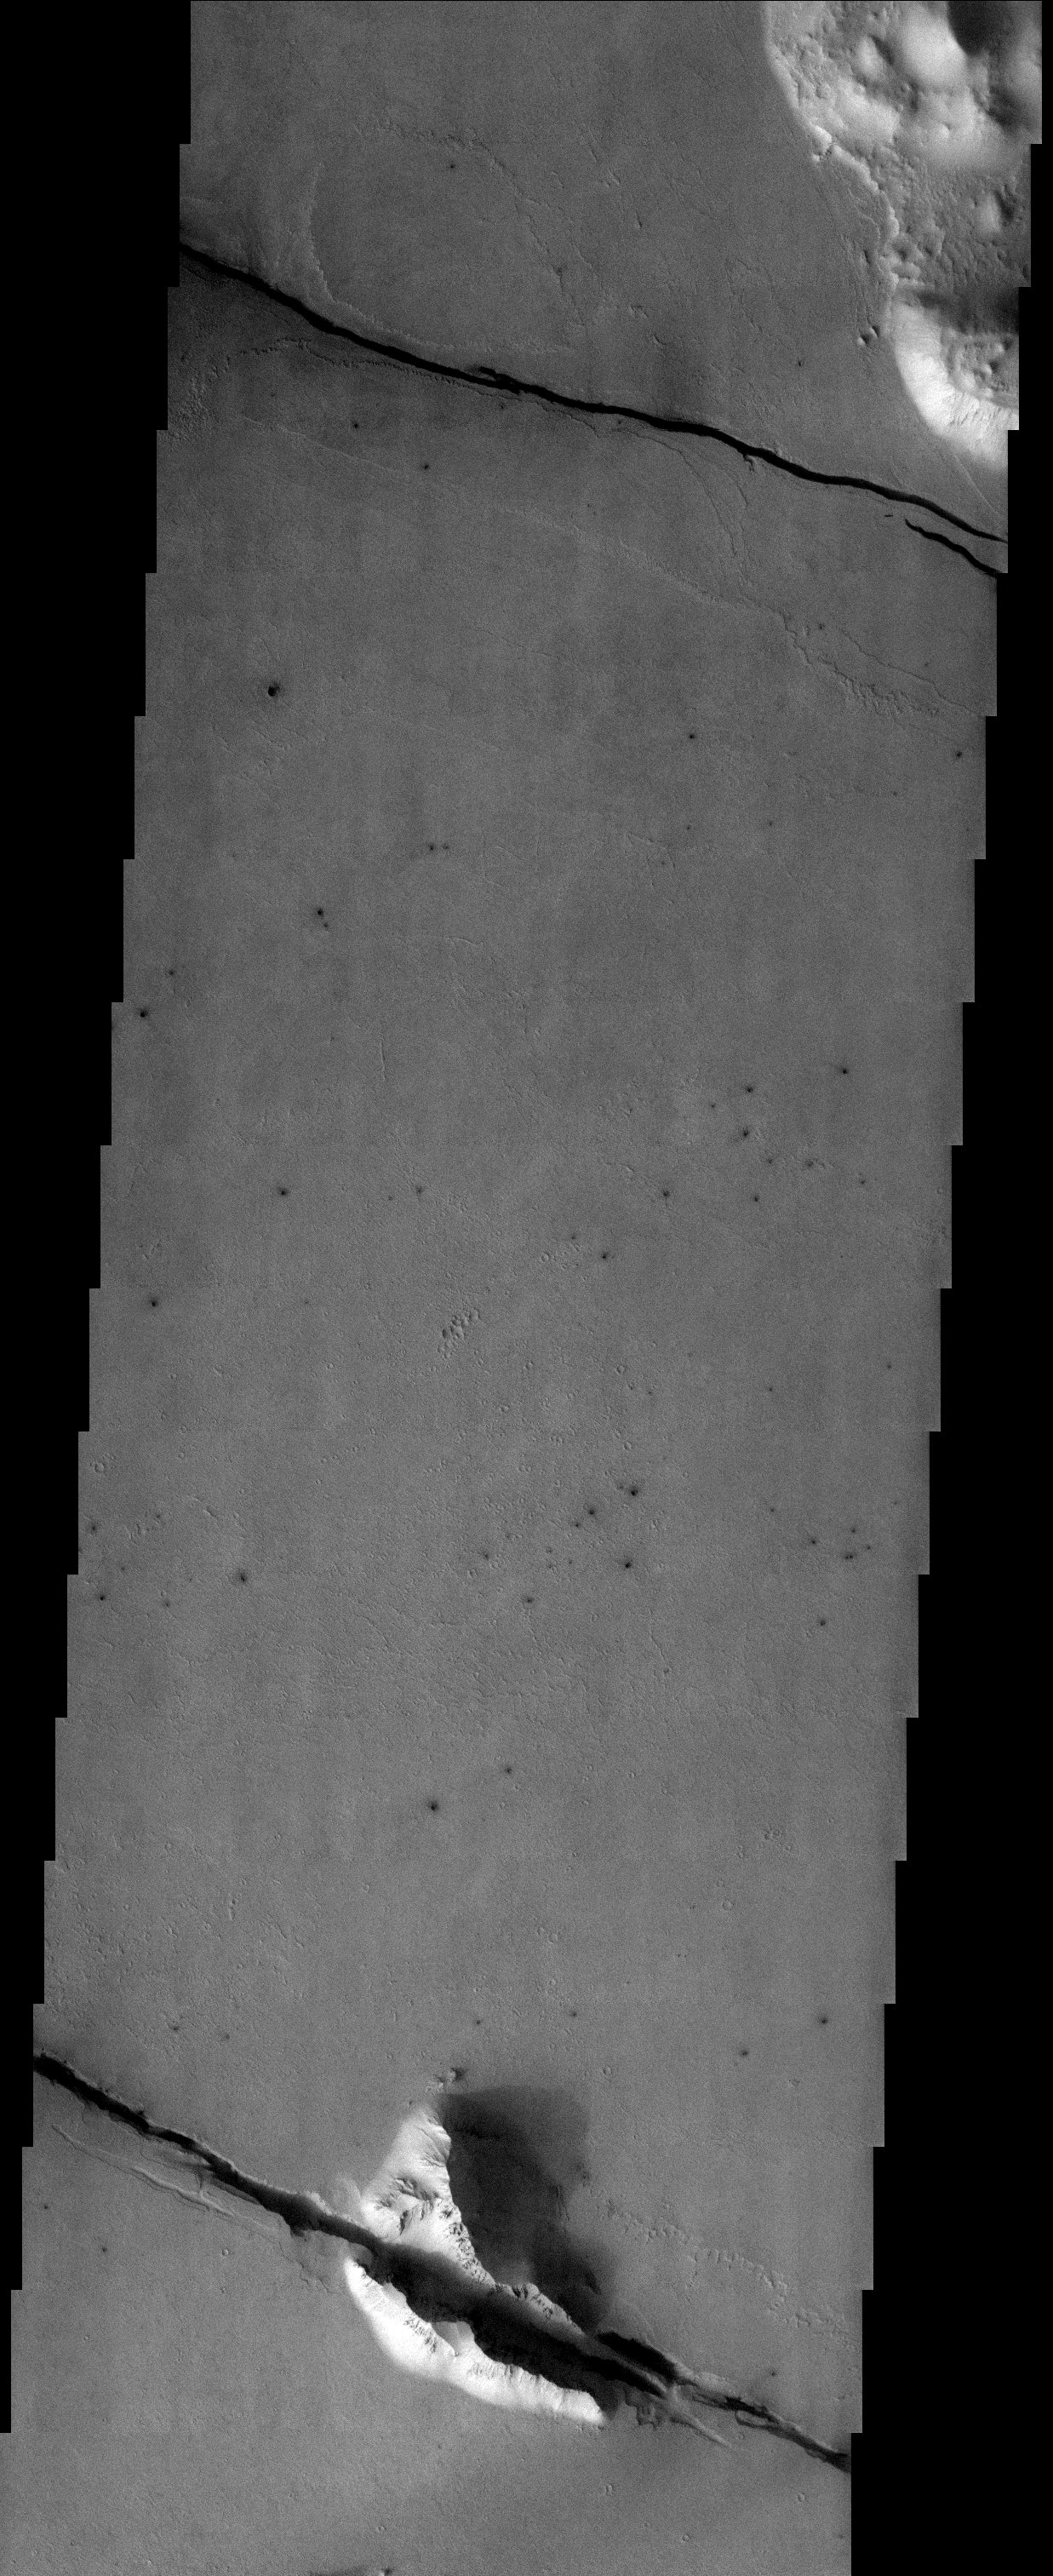

Cerberus Fossae Fractures

Released 29 October 2003

The fractured surface of the Cerberus region southeast of the Elysium volcanoes provides an impressive example of the powerful tectonic forces that have shaped the region. Both the smooth lava plains and the mountains that poke through the lava are subject to the extensional forces that rip open the landscape. The fractures are radial to the Elysium complex, suggesting a relationship to the volcanic processes that have built it.

Image information: VIS instrument. Latitude 8.6, Longitude 160.6 East (199.4 West). 19 meter/pixel resolution.

Note: this THEMIS visual image has not been radiometrically nor geometrically calibrated for this preliminary release. An empirical correction has been performed to remove instrumental effects. A linear shift has been applied in the cross-track and down-track direction to approximate spacecraft and planetary motion. Fully calibrated and geometrically projected images will be released through the Planetary Data System in accordance with Project policies at a later time.

NASA’s Jet Propulsion Laboratory manages the 2001 Mars Odyssey mission for NASA’s Office of Space Science, Washington, D.C. The Thermal Emission Imaging System (THEMIS) was developed by Arizona State University, Tempe, in collaboration with Raytheon Santa Barbara Remote Sensing. The THEMIS investigation is led by Dr. Philip Christensen at Arizona State University. Lockheed Martin Astronautics, Denver, is the prime contractor for the Odyssey project, and developed and built the orbiter. Mission operations are conducted jointly from Lockheed Martin and from JPL, a division of the California Institute of Technology in Pasadena.

Credit: NASA/JPL/Arizona State University